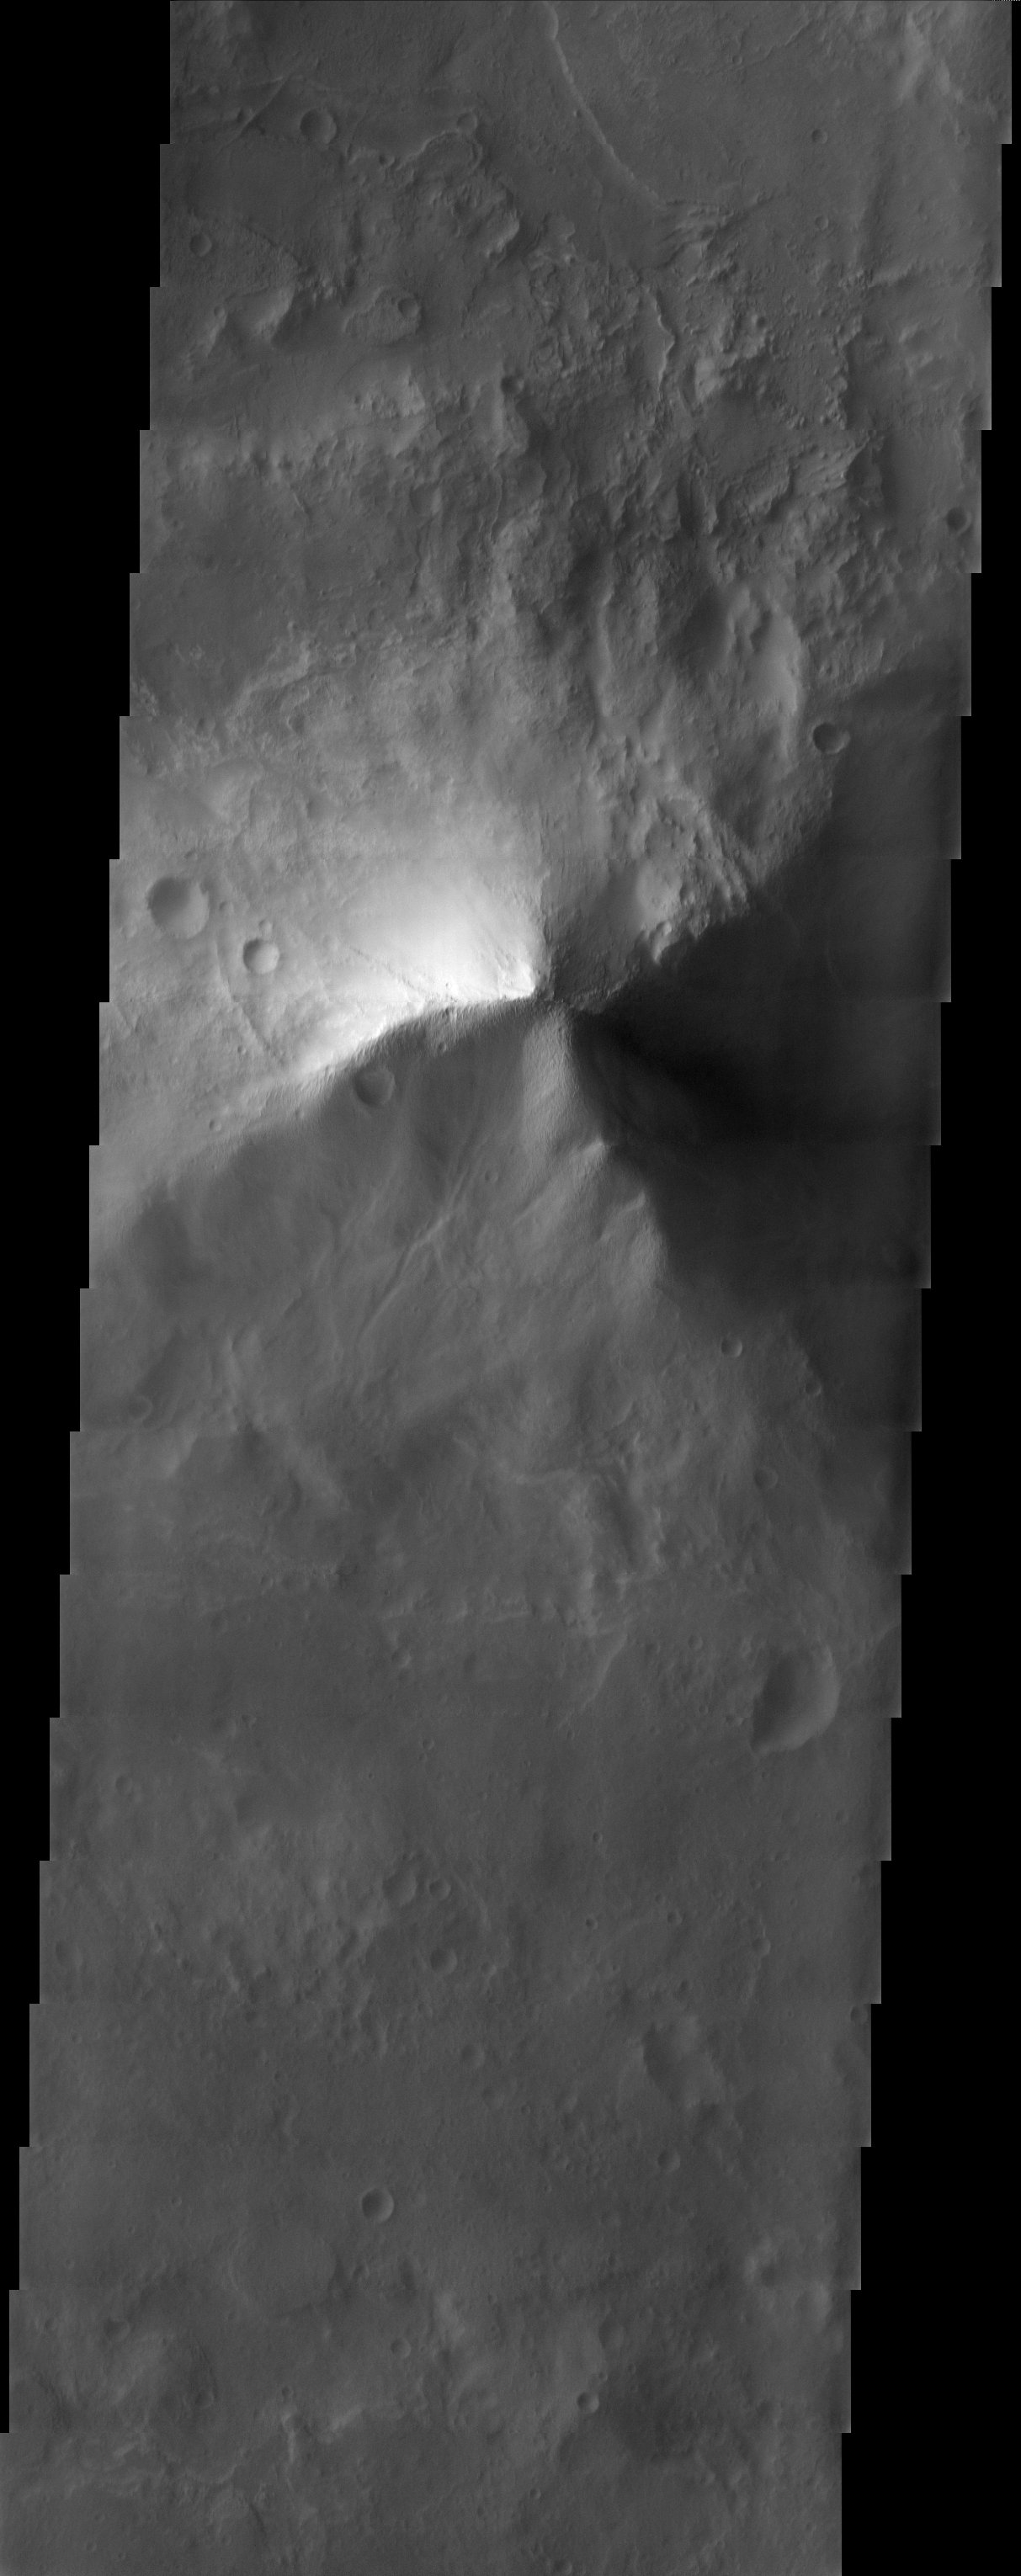

Terra Tyrrhena

Old, heavily cratered volcanic terrain in Terra Tyrrhena within the Martian southern highlands.

Note: this THEMIS visual image has not been radiometrically nor geometrically calibrated for this preliminary release. An empirical correction has been performed to remove instrumental effects. A linear shift has been applied in the cross-track and down-track direction to approximate spacecraft and planetary motion. Fully calibrated and geometrically projected images will be released through the Planetary Data System in accordance with Project policies at a later time.

NASA’s Jet Propulsion Laboratory manages the 2001 Mars Odyssey mission for NASA’s Office of Space Science, Washington, D.C. The Thermal Emission Imaging System (THEMIS) was developed by Arizona State University, Tempe, in collaboration with Raytheon Santa Barbara Remote Sensing. The THEMIS investigation is led by Dr. Philip Christensen at Arizona State University. Lockheed Martin Astronautics, Denver, is the prime contractor for the Odyssey project, and developed and built the orbiter. Mission operations are conducted jointly from Lockheed Martin and from JPL, a division of the California Institute of Technology in Pasadena.

Image information: VIS instrument. Latitude -28, Longitude 78.6 East (281.4 West). 19 meter/pixel resolution.

Credit: NASA/JPL/Arizona State University